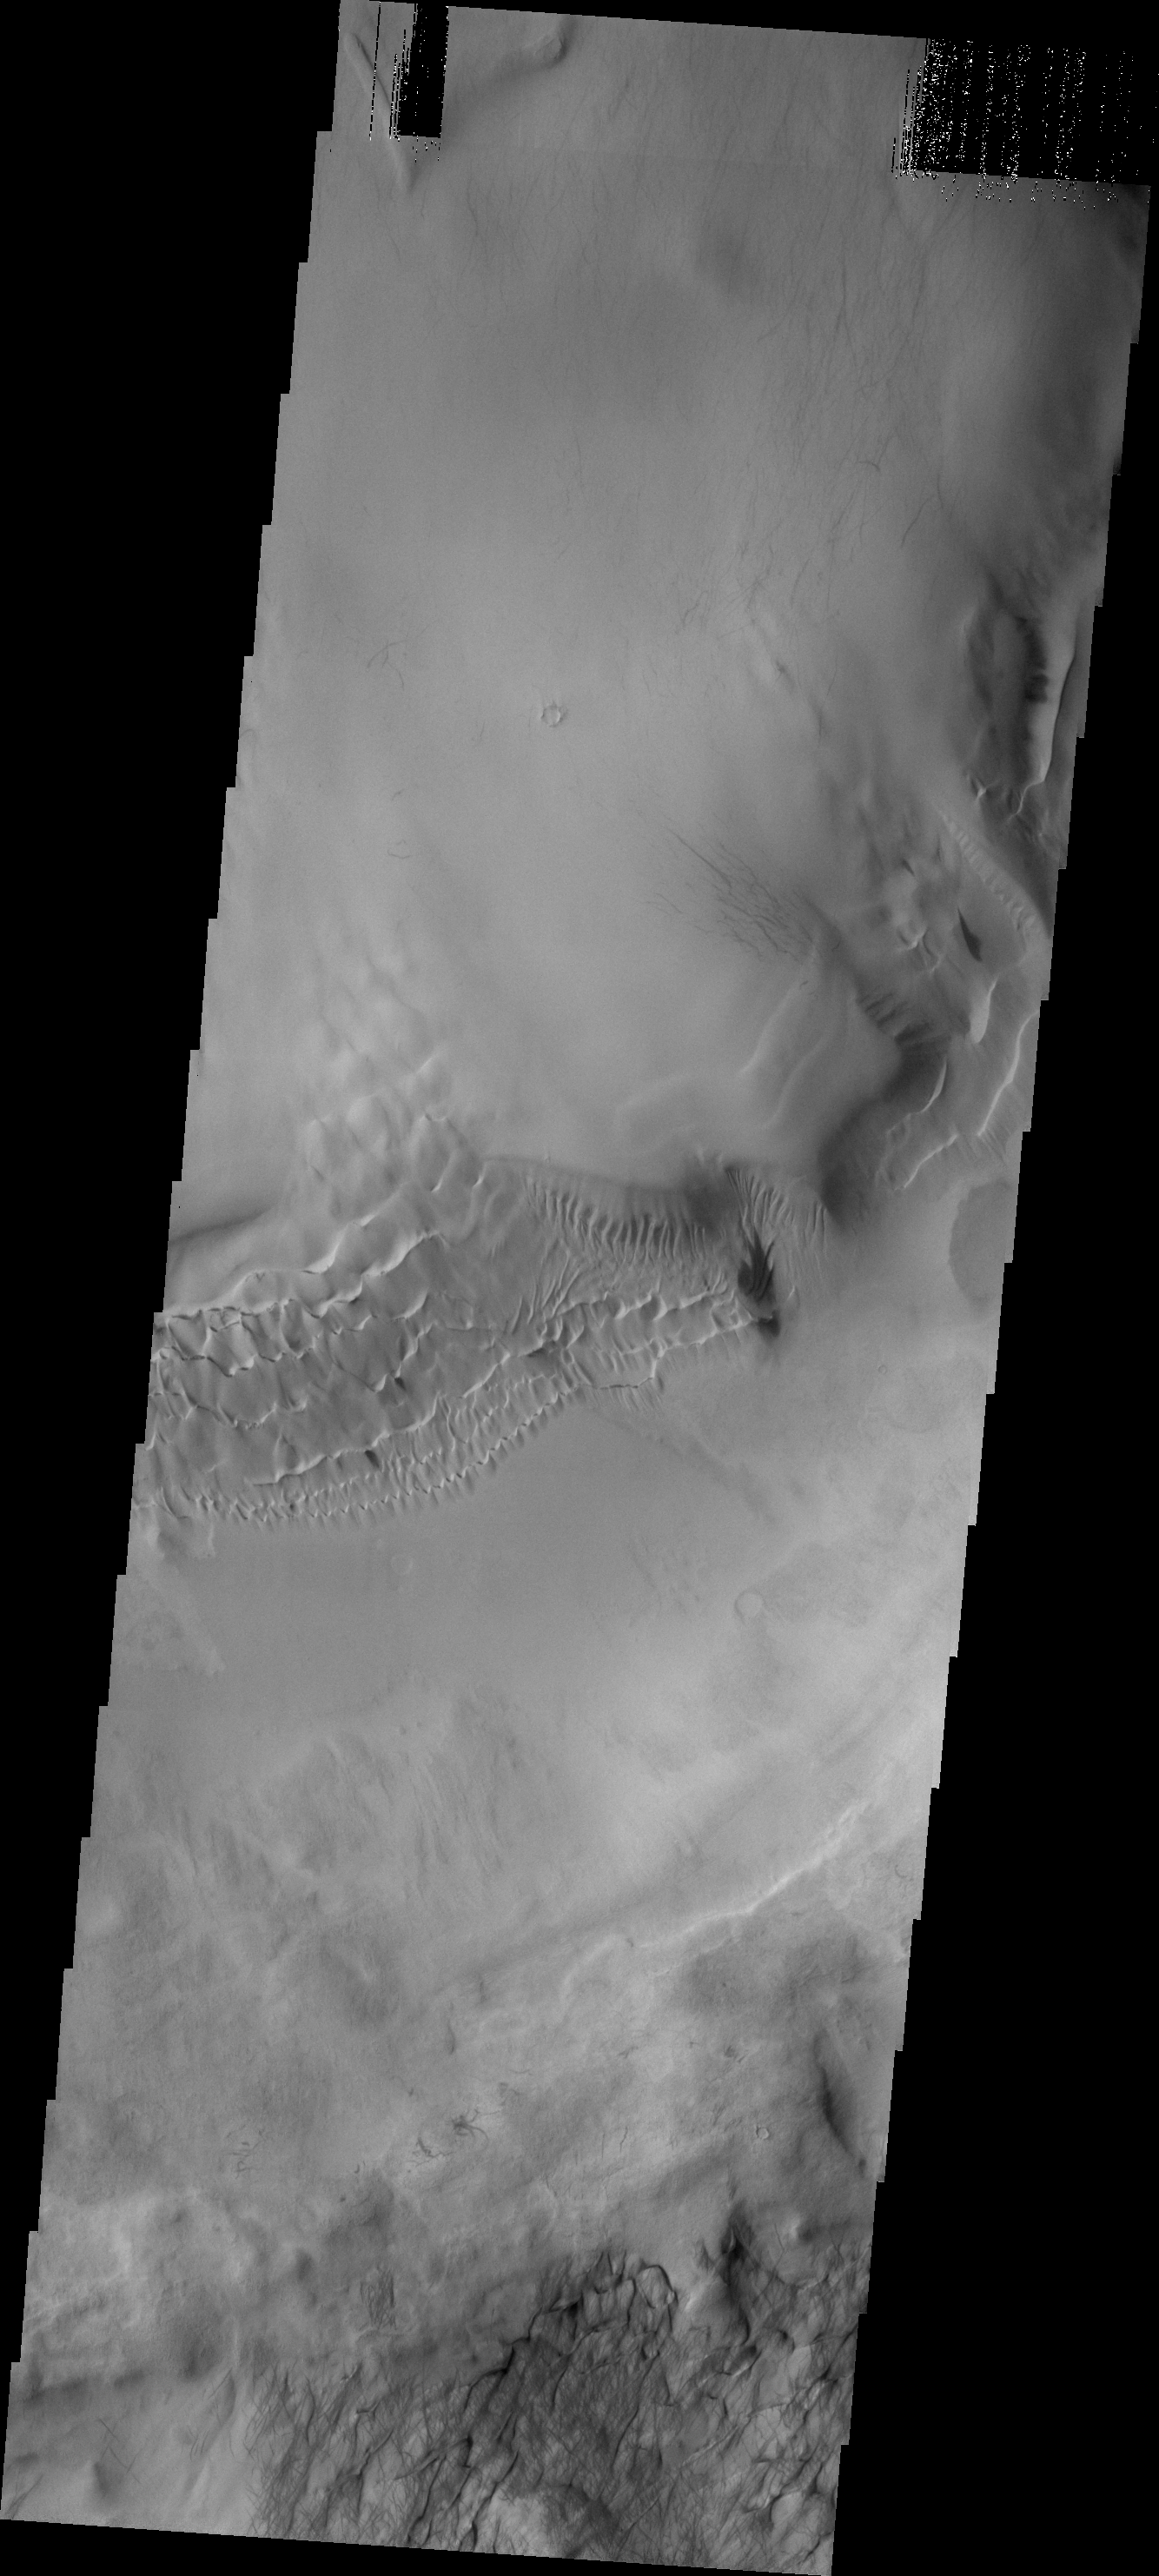

Hooke Crater Dunes

This image shows a portion of the floor and inner “moat” of Hooke crater. The dunes are climbing up the inner wall of the “moat.”

Image information: VIS instrument. Latitude -44.7N, Longitude 315.6E. 17 meter/pixel resolution.

Please see the THEMIS Data Citation Note for details on crediting THEMIS images.

Note: this THEMIS visual image has not been radiometrically nor geometrically calibrated for this preliminary release. An empirical correction has been performed to remove instrumental effects. A linear shift has been applied in the cross-track and down-track direction to approximate spacecraft and planetary motion. Fully calibrated and geometrically projected images will be released through the Planetary Data System in accordance with Project policies at a later time.

NASA’s Jet Propulsion Laboratory manages the 2001 Mars Odyssey mission for NASA’s Office of Space Science, Washington, D.C. The Thermal Emission Imaging System (THEMIS) was developed by Arizona State University, Tempe, in collaboration with Raytheon Santa Barbara Remote Sensing. The THEMIS investigation is led by Dr. Philip Christensen at Arizona State University. Lockheed Martin Astronautics, Denver, is the prime contractor for the Odyssey project, and developed and built the orbiter. Mission operations are conducted jointly from Lockheed Martin and from JPL, a division of the California Institute of Technology in Pasadena.

Credit: NASA/JPL/ASU